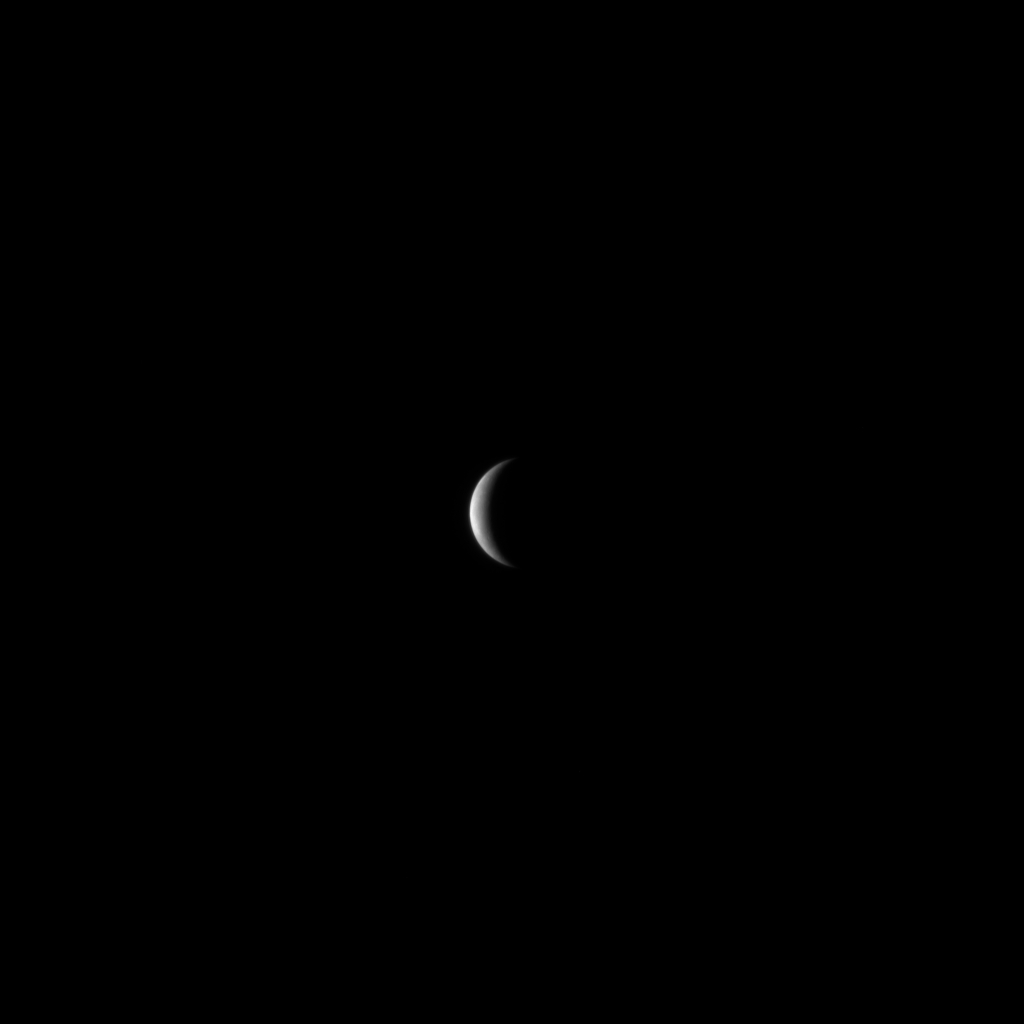

MESSENGER Nears Mercury

With just two days until MESSENGER’s closest pass by Mercury, the Mercury Dual Imaging System (MDIS) is acquiring sets of images twice a day. These images are used for optical navigation purposes, to verify that the spacecraft is on the desired course. The images also provide the first glimpse of Mercury by a spacecraft in over 30 years, since the Mariner 10 mission in 1974 and 1975, and hint at the exciting images to come in the next week. This image was snapped on January 11, 2008, when MESSENGER was at a distance of about 1.7 million kilometers (1.1 million miles) from Mercury. The diameter of Mercury is about 4880 kilometers (3030 miles), and this image has a resolution of about 44 kilometers/pixel (27 miles/pixel).

MESSENGER will pass 200 kilometers (124 miles) above Mercury’s surface on Monday, January 14, 2008, at 19:04:39 UTC (2:04:39 pm EST). Extensive scientific observations are planned during this historic flyby, including imaging a large portion of Mercury’s surface that has never before been seen by a spacecraft. These data will be used to address fundamental questions about Mercury’s formation, evolution, and the history of our solar system.

Image acquired on January 11, 2008, 09:06 UTC.

These images are from MESSENGER, a NASA Discovery mission to conduct the first orbital study of the innermost planet, Mercury. For information regarding the use of images, see the MESSENGER image use policy.

Credit: NASA/Johns Hopkins University Applied Physics Laboratory/Carnegie Institution of Washington